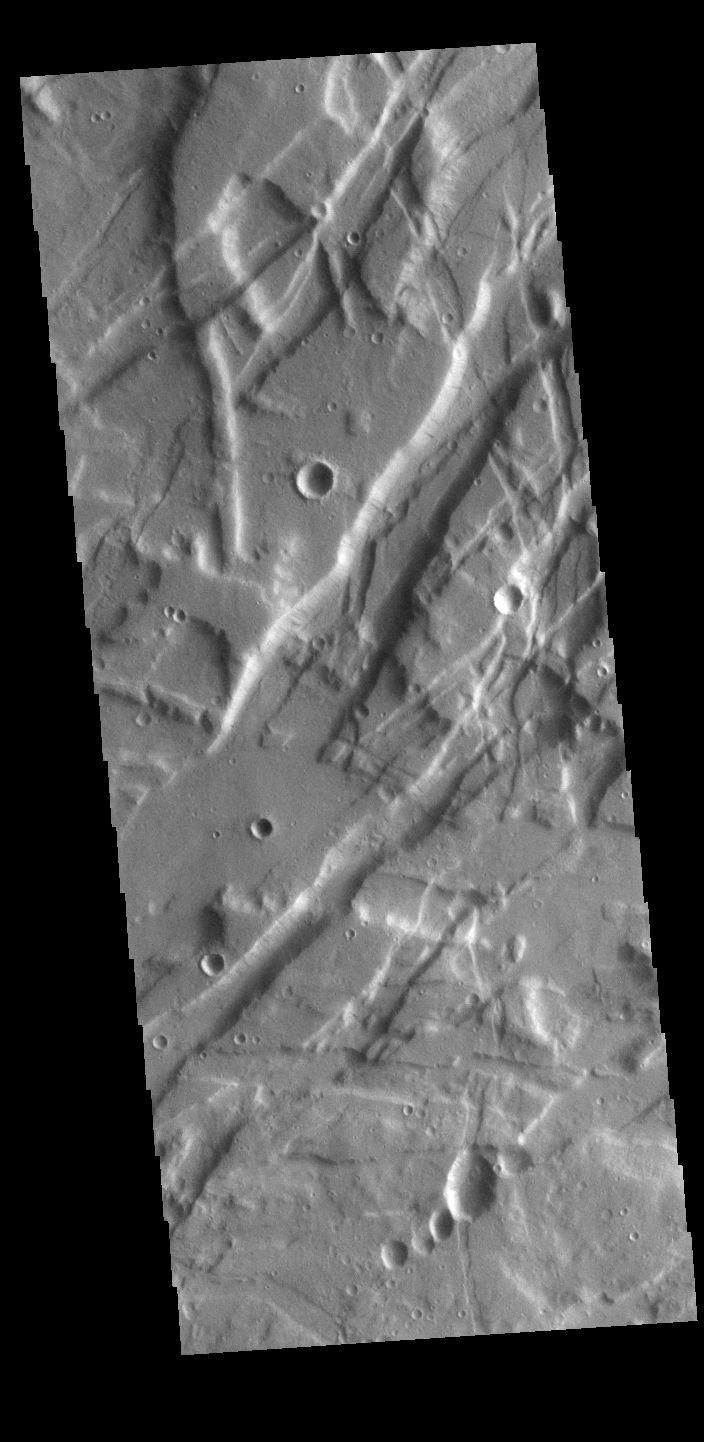

Tempe Fossae

Today’s VIS image is shows a small portion of Tempe Fossae. The linear features are tectonic graben. Graben are formed by extension of the crust and faulting. When large amounts of pressure or tension are applied to rocks on timescales that are fast enough that the rock cannot respond by deforming, the rock breaks along faults. In the case of a graben, two parallel faults are formed by extension of the crust and the rock in between the faults drops downward into the space created by the extension. This image is located in a region of Tempe Terra that is complexly fractured, with multiple crossing directions. The variety in trends indicates several different periods of tectonic activity. The complete fossae system in almost 2000 km (1242 miles) long.

Credit: NASA/JPL-Caltech/ASU